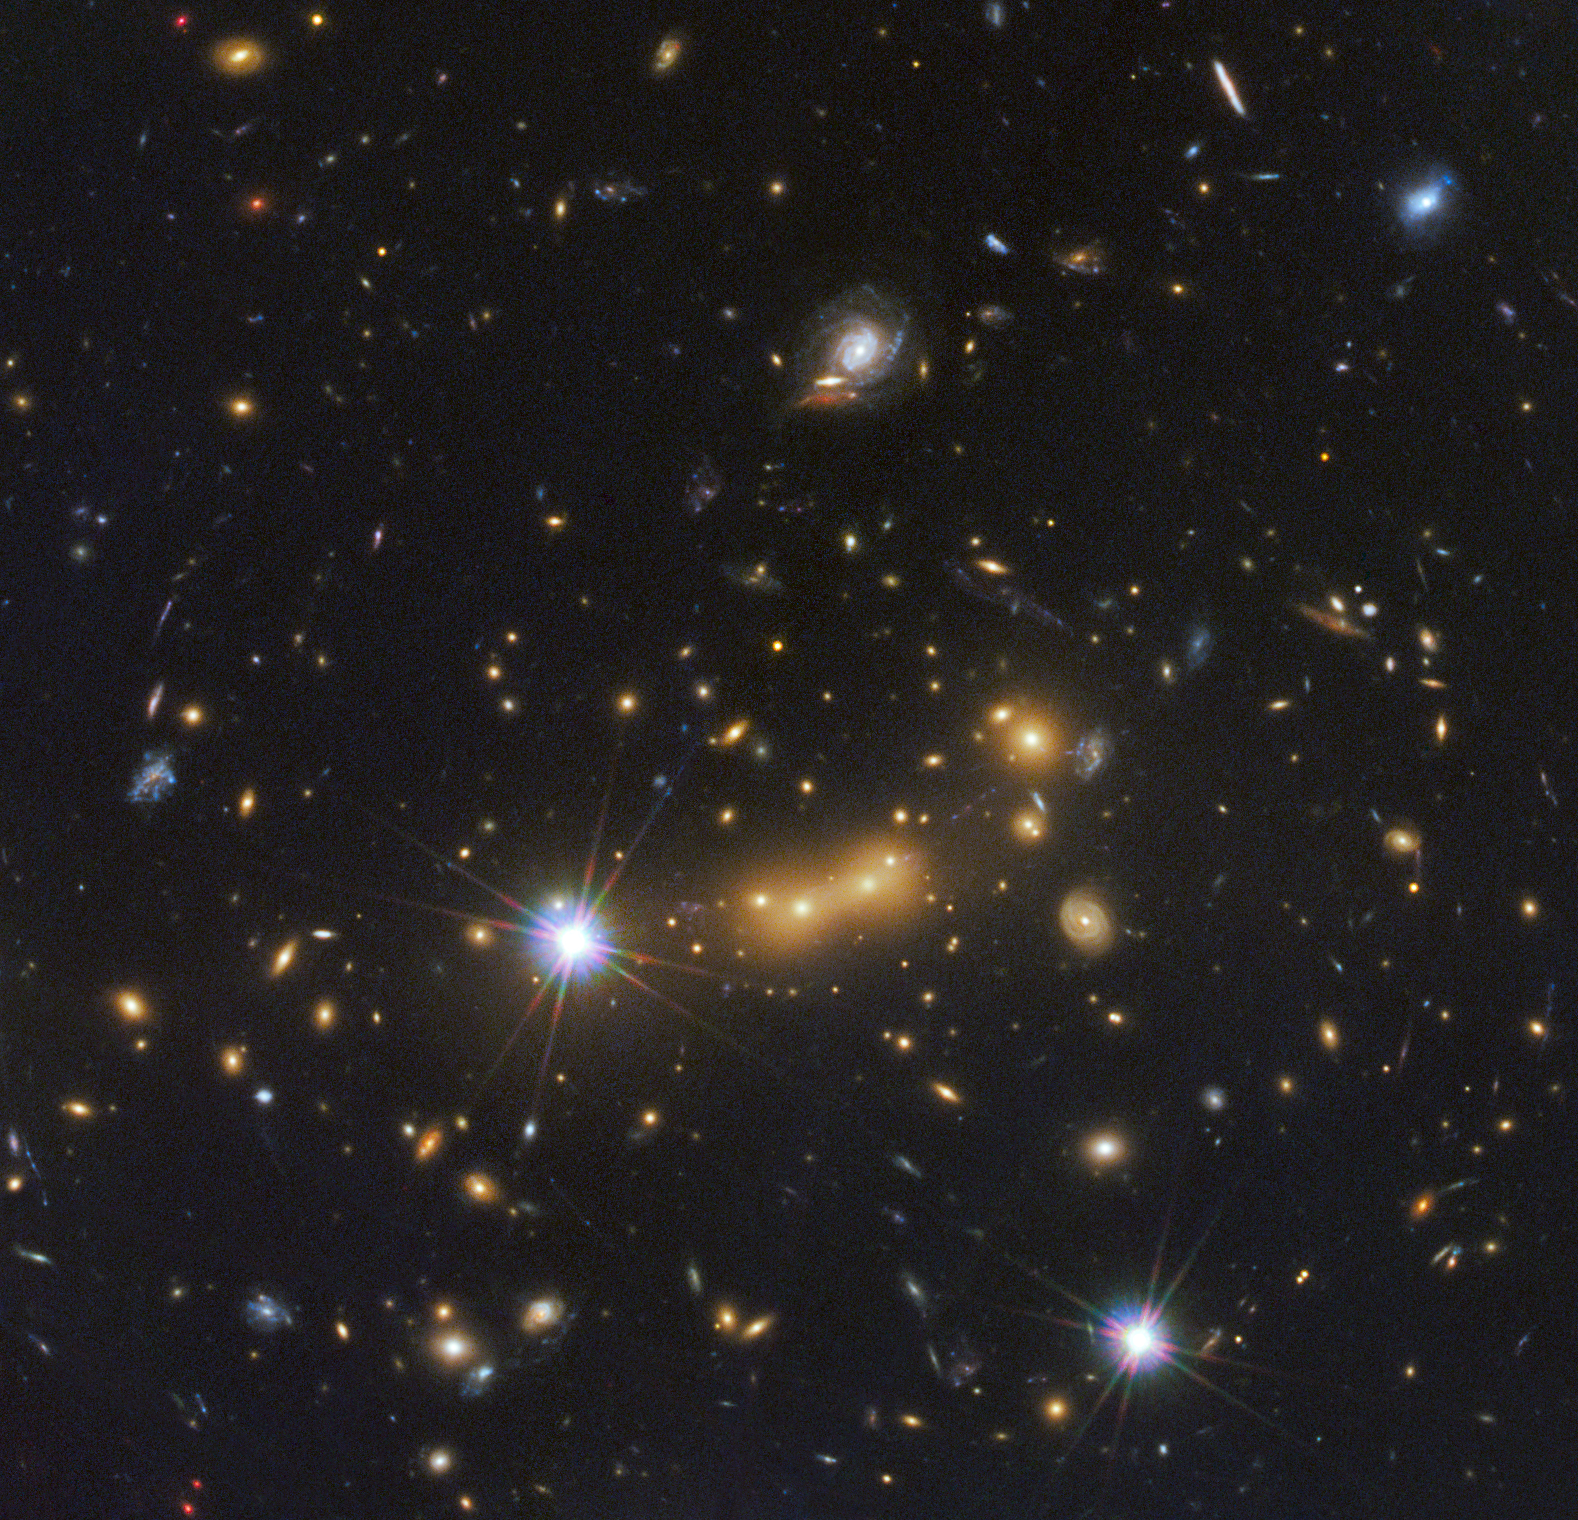

Astronomers Spot Most Distant Known Galaxy

Figure 1

In this image, astronomers use NASA’s Hubble Space Telescope and a cosmic zoom lens to uncover the farthest known galaxy in the universe. Observations from NASA’s Spitzer Space Telescope helped confirm the finding.

The newly discovered galaxy, named MACS0647-JD, is very young and only a tiny fraction of the size of our Milky Way. The object is observed 420 million years after the Big Bang, when the universe was three percent of its present age of 13.7 billion years. The inset at left shows a close-up of the young dwarf galaxy.

This is the latest discovery from a large program that uses massive clusters of galaxies as natural zoom lenses to reveal distant galaxies in the early universe. The program allows astronomers to use the gravity of massive galaxy clusters to magnify distant galaxies behind them, an effect called gravitational lensing.

In this Hubble observation, astronomers used the massive galaxy cluster MACS J0647+7015 as the giant cosmic telescope. The bright yellow galaxies near the center of the image are cluster members. The cluster’s gravity boosted the light from the faraway galaxy, making its image appear approximately eight times brighter than it otherwise would. The gravitational lensing technique allowed astronomers to detect the galaxy more efficiently and with greater confidence. Without the cluster’s magnification powers, astronomers would not have seen this remote galaxy.

This image is a composite taken with Hubble’s Wide Field Camera 3 and the Advanced Camera for Surveys. The observations were taken Oct. 5 and Nov. 29, 2011.

Credit: NASA/ESA/STScI/CLASH